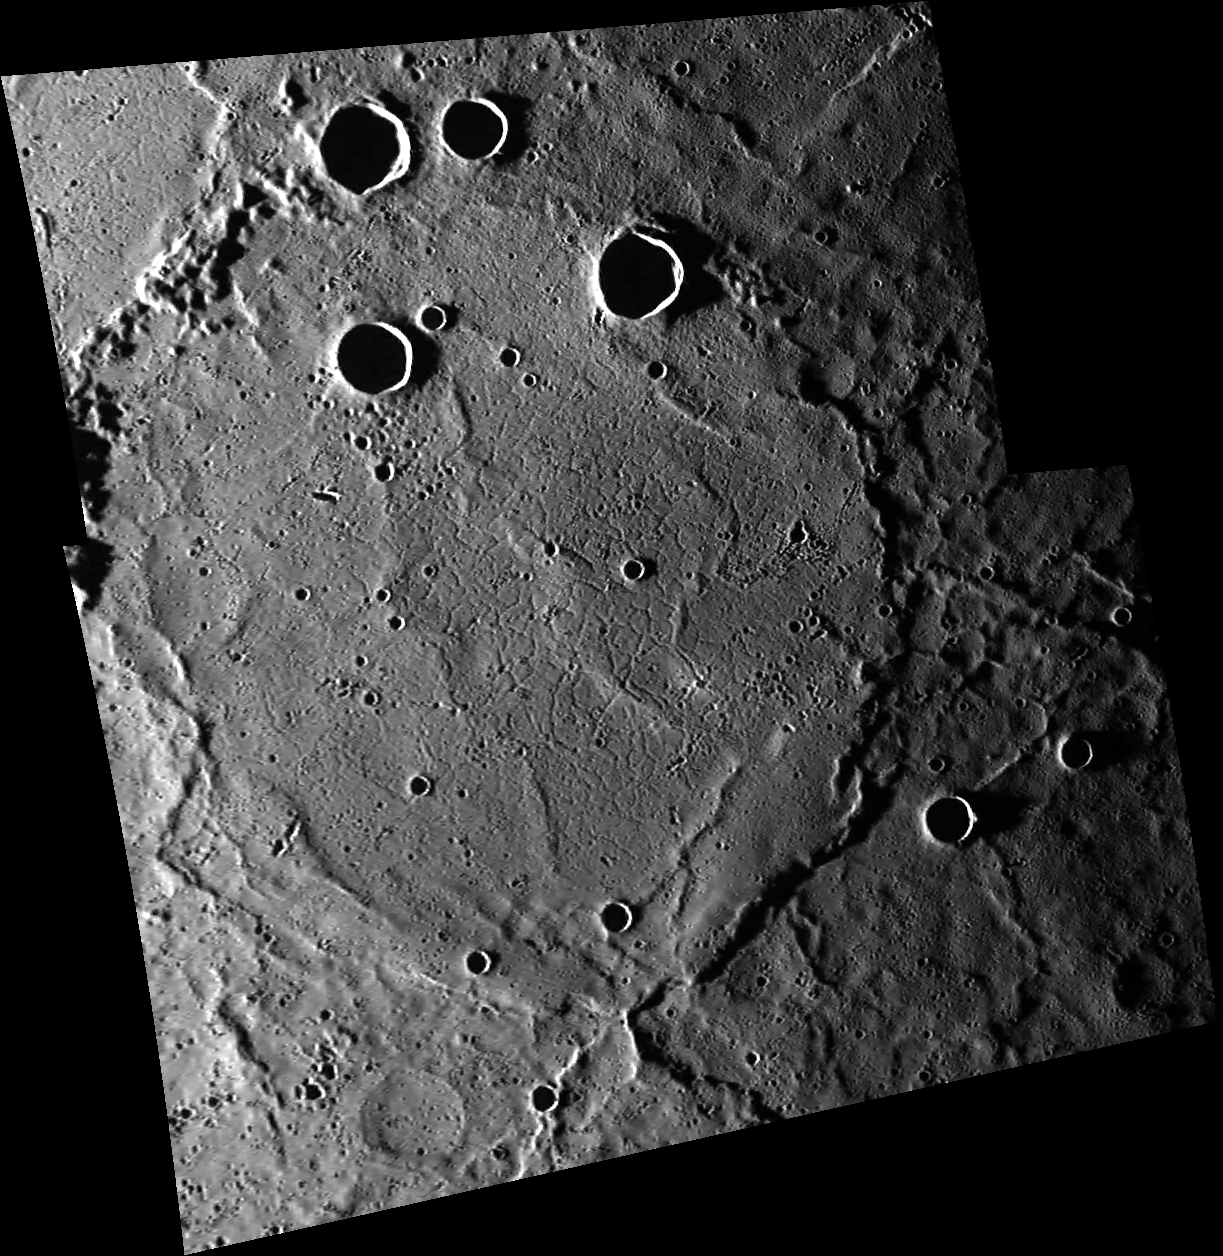

Ring of Ridges

A large (180-km diameter) crater occupies the scene, but it has been almost completely buried by the volcanic plains that make up the northern smooth plains. The rim of the buried crater, especially in the southeast, has helped to localize compressional deformation, leading to a wrinkle-ridge ring. The center is criss-crossed by extensional graben.

These images were acquired as part of MDIS’s high-incidence-angle base map. The high-incidence-angle base map complements the surface morphology base map of MESSENGER’s primary mission that was acquired under generally more moderate incidence angles. High incidence angles, achieved when the Sun is near the horizon, result in long shadows that accentuate the small-scale topography of geologic features. The high-incidence-angle base map was acquired with an average resolution of 200 meters/pixel.

Date acquired: March 09, 2014
Image Mission Elapsed Time (MET): 36713179, 36713230
Image ID: 5903920, 5903921
Instrument: Wide Angle Camera (WAC) of the Mercury Dual Imaging System (MDIS)
WAC filter: 7 (748 nanometers)
Center Latitude: 64.4°
Center Longitude: 23.8° E
Resolution: 258 meters/pixel
Scale: The buried basin is approximately 180 km (112 miles) across
Incidence Angle: 86.2°
Emission Angle: 51.1°
Phase Angle: 137.3°

The MESSENGER spacecraft is the first ever to orbit the planet Mercury, and the spacecraft’s seven scientific instruments and radio science investigation are unraveling the history and evolution of the Solar System’s innermost planet. MESSENGER acquired over 150,000 images and extensive other data sets. MESSENGER is capable of continuing orbital operations until early 2015.

For information regarding the use of images, see the MESSENGER image use policy.

Credit: NASA/Johns Hopkins University Applied Physics Laboratory/Carnegie Institution of Washington